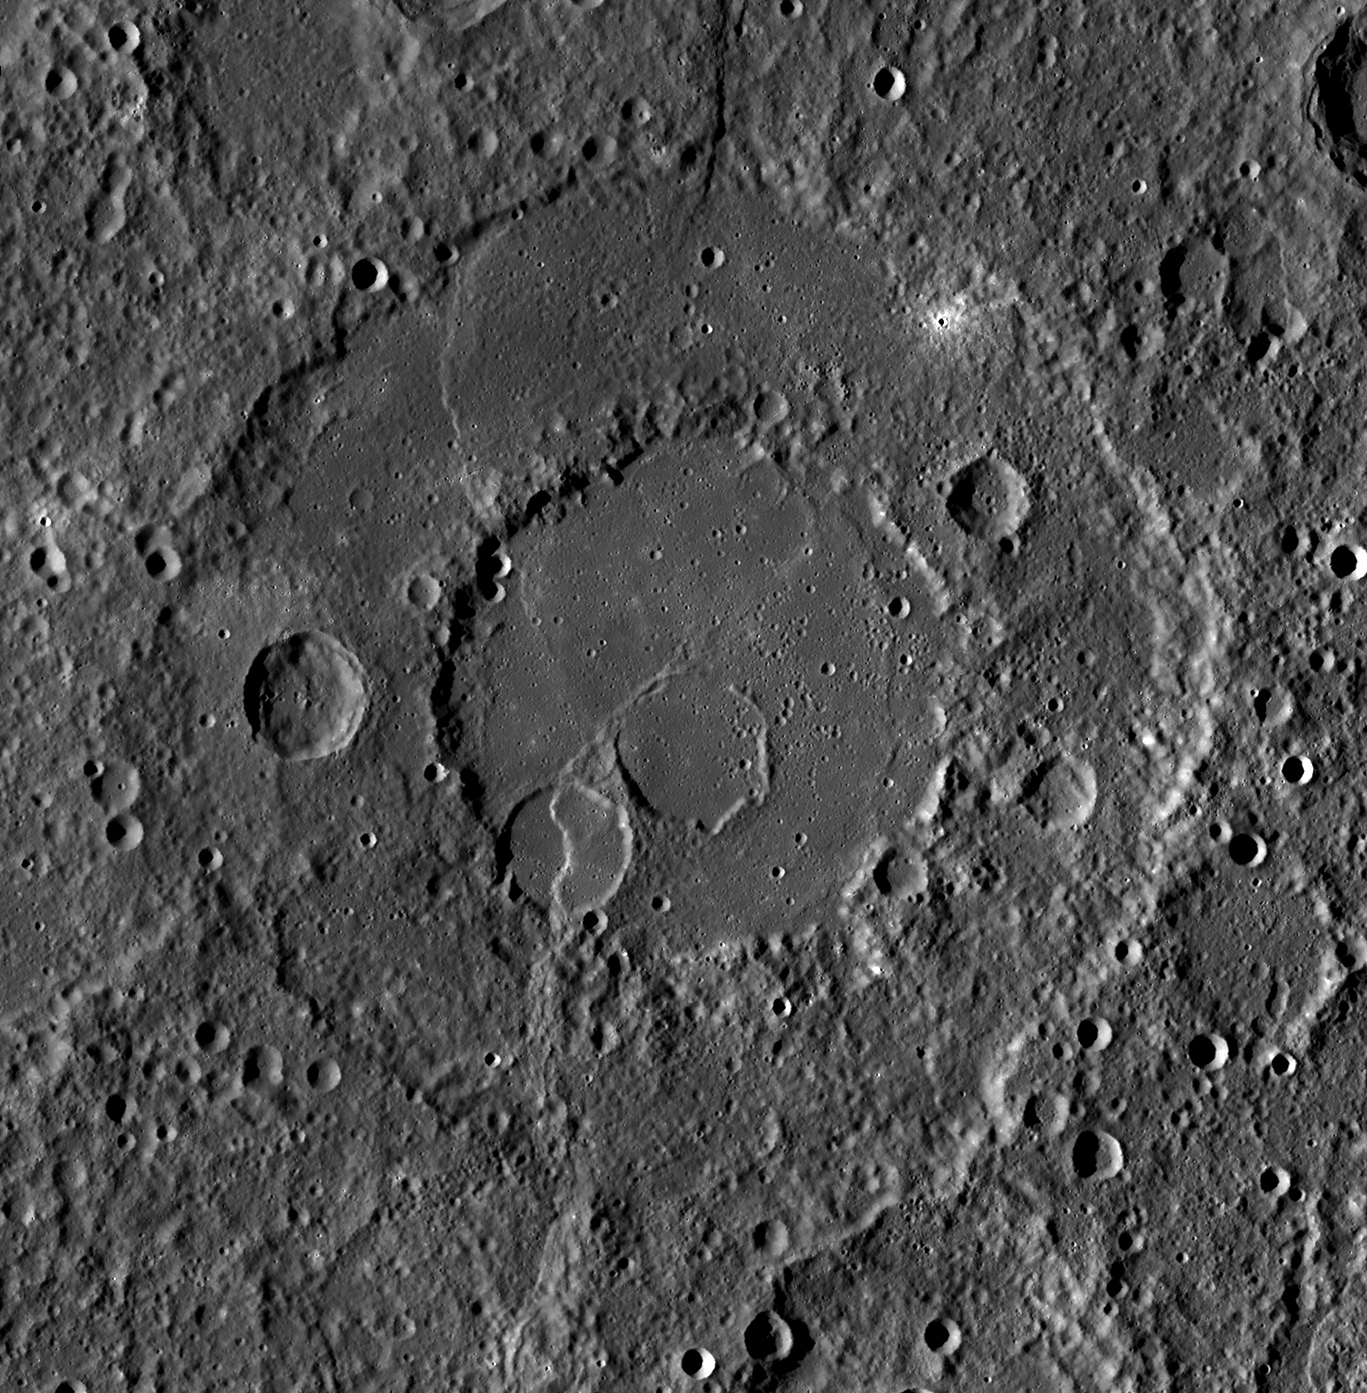

Peak-Ringed Renoir

Today’s featured image highlights Renoir, one of Mercury’s beautiful peak-ring basins. Renoir appears to be older than other basins like Raditladi and Rachmaninoff, with more degradation from subsequent cratering and modification by tectonic activity.

This mosaic was acquired as part of MDIS’s high-incidence-angle base map. The high-incidence-angle base map is a major mapping activity in MESSENGER’s extended mission and complements the surface morphology base map of MESSENGER’s primary mission that was acquired under generally more moderate incidence angles. High incidence angles, achieved when the Sun is near the horizon, result in long shadows that accentuate the small-scale topography of geologic features. The high-incidence-angle base map is being acquired with an average resolution of 200 meters/pixel.

Instrument: Wide Angle Camera (WAC) of the Mercury Dual Imaging System (MDIS)
Latitude Rang: 15° S to 22° S
Longitude Range: 304° E to 312° E
Resolution: 213 meters/pixel
Scale: Renoir is approximately 215 km (134 mi.) in diameter
Projection: Equirectangular

The MESSENGER spacecraft is the first ever to orbit the planet Mercury, and the spacecraft’s seven scientific instruments and radio science investigation are unraveling the history and evolution of the Solar System’s innermost planet. Visit the Why Mercury? section of this website to learn more about the key science questions that the MESSENGER mission is addressing. During the one-year primary mission, MDIS acquired 88,746 images and extensive other data sets. MESSENGER is now in a year-long extended mission, during which plans call for the acquisition of more than 80,000 additional images to support MESSENGER’s science goals.

These images are from MESSENGER, a NASA Discovery mission to conduct the first orbital study of the innermost planet, Mercury. For information regarding the use of images, see the MESSENGER image use policy.

Credit: NASA/Johns Hopkins University Applied Physics Laboratory/Carnegie Institution of Washington